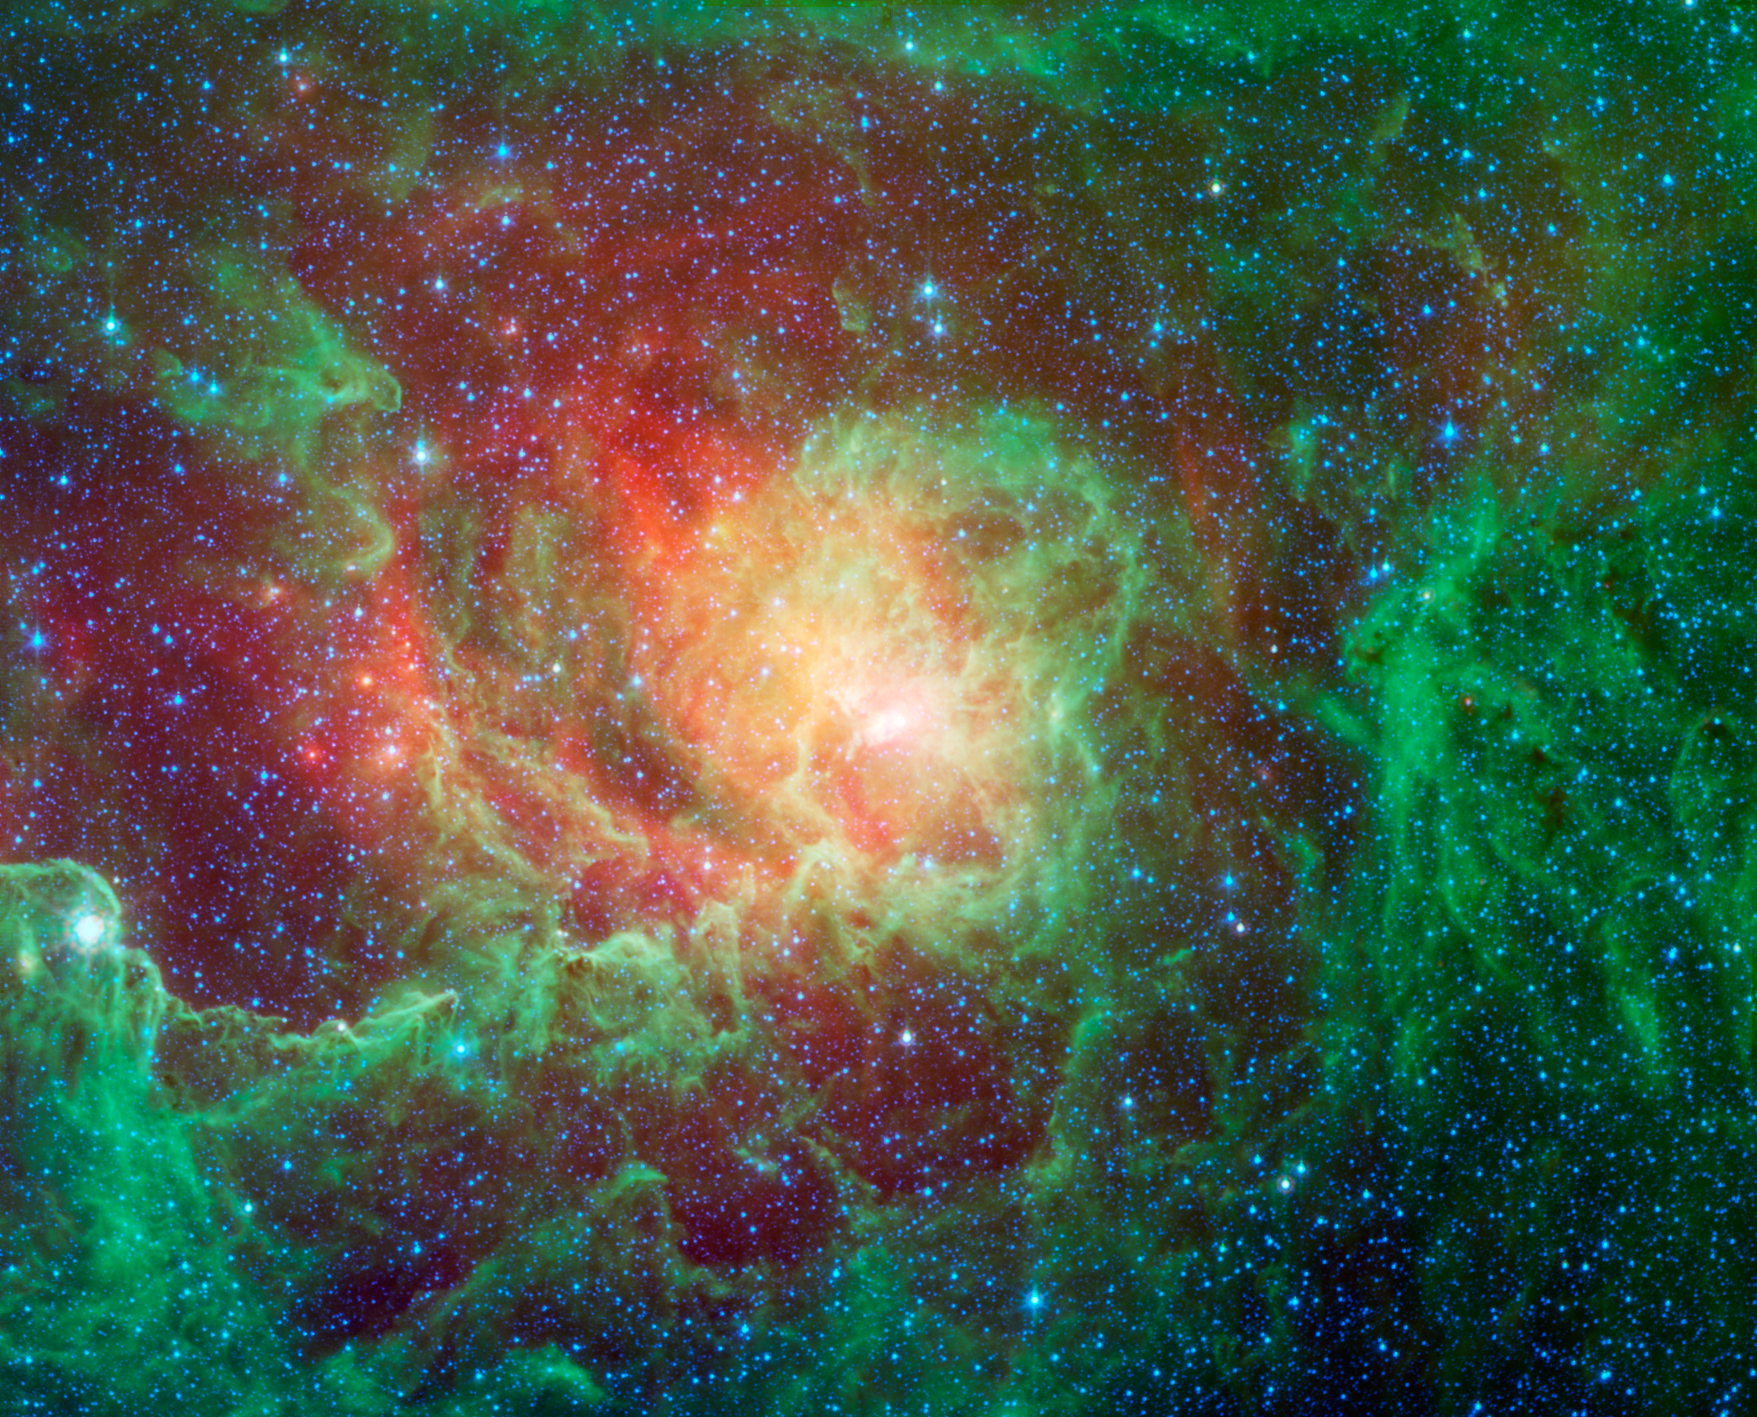

Into the Depths of the Lagoon Nebula

Swirling dust clouds and bright newborn stars dominate the view in this image of the Lagoon nebula from NASAs Spitzer Space Telescope. Also known as Messier 8 and NGC 6523, astronomers estimate it to be between 4000 and 6000 light years away, lying in the general direction of the center of our galaxy in the constellation Sagittarius.

The Lagoon nebula was first noted by the astronomer Guillaume Le Gentil in 1747, and a few decades later became the 8th entry in Charles Messiers famous catalog of nebulae. It is of particular interest to stargazers as it is only one of two star-forming nebulae that can be seen with the naked eye from northern latitudes, appearing as a fuzzy grey patch.

The glowing waters of the Lagoon, as seen in visible light, are really pools of hot gas surrounding the massive, young stars found here. Spitzers infrared vision looks past the gas to show the dusty basin that it fills. Here we see the central regions of the Lagoon with green showing the glow of carbon-based dust grains, and red highlighting the thermal glow of the hottest dust.

The various columns of dust all seem to point inwards towards the central depths of the Lagoon. These structures are being sculpted by the intense glow of giant, young stars found at the nebulas core. Within these clouds of dust and gas, a new generation of stars is forming.

This image was made using data from Spitzers Infrared Array Camera (IRAC). Blue shows infrared light with wavelengths of 3.6 to 4.5 microns, green represents 4.5 to 8.0 micron light and red, 24-micron light.

Credit: NASA/JPL-Caltech